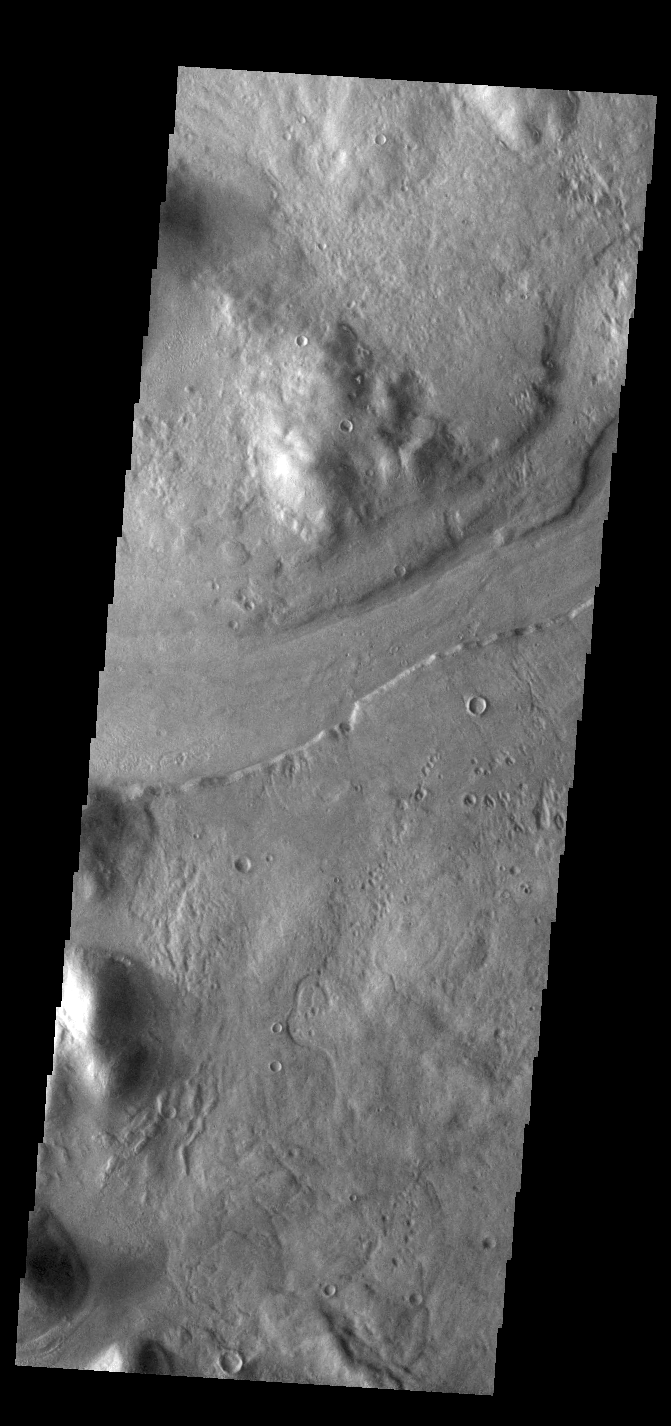

Reull Vallis

This VIS image shows a short section of Reull Vallis. Reull Vallis starts in Promethei Terra and empties into Hellas Plainitia. In other regions of the channel the floor contains ridged and grooved materials. In some sections of the channel these materials appear to deflect around obstacles. These features are proposed to be ice-rich materials similar to glaciers on Earth. Reull Vallis is 1051km (653 miles) long.

Credit: NASA/JPL-Caltech/ASU